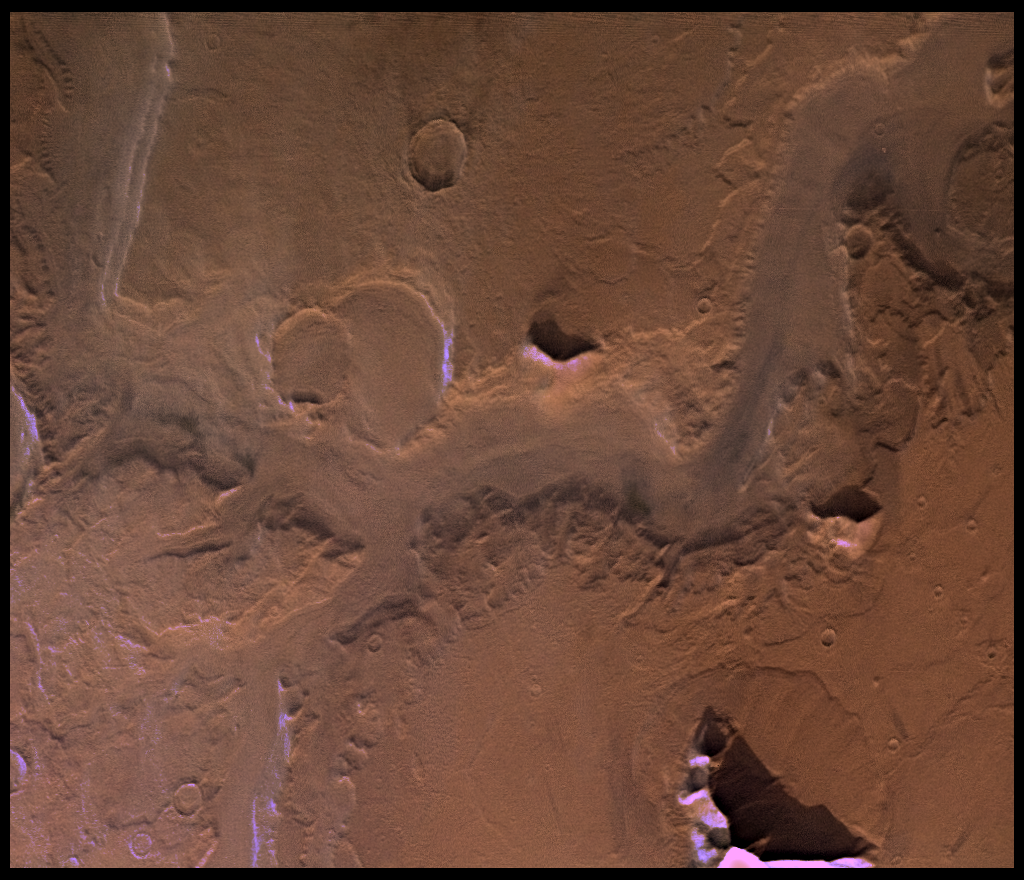

Reull Valles in Approximately Natural Color

Reull Valles, conspicuous southeast-trending fretted channel, dissects wall deposits of the large Hellas impact basin. Center of picture is at latitude 42 degrees S. longitude 258 degrees. Fretted channels are wide, flat-floored channels with steep walls, which may be runoff channels that have been modified and enlarged by mass wasting. Many nearby hills and mountains are surrounded by lobate debris aprons, which may have formed by slow creep of rock deposits aided by the presence of near-surface ice. Layering is exposed in the channel and crater walls. The color variations of the surface are very bland in this region; most of the variations seen in the enhanced-color version (PIA00153) are due to atmospheric scattering. Viking Orbiter Picture Numbers 126A08 (violet), 126A16 (green), and 126A24 (red) at 157 m/pixel resolution. Picture width is 161 km. North is 112 degrees clockwise from top.

Credit: NASA/JPL/USGS